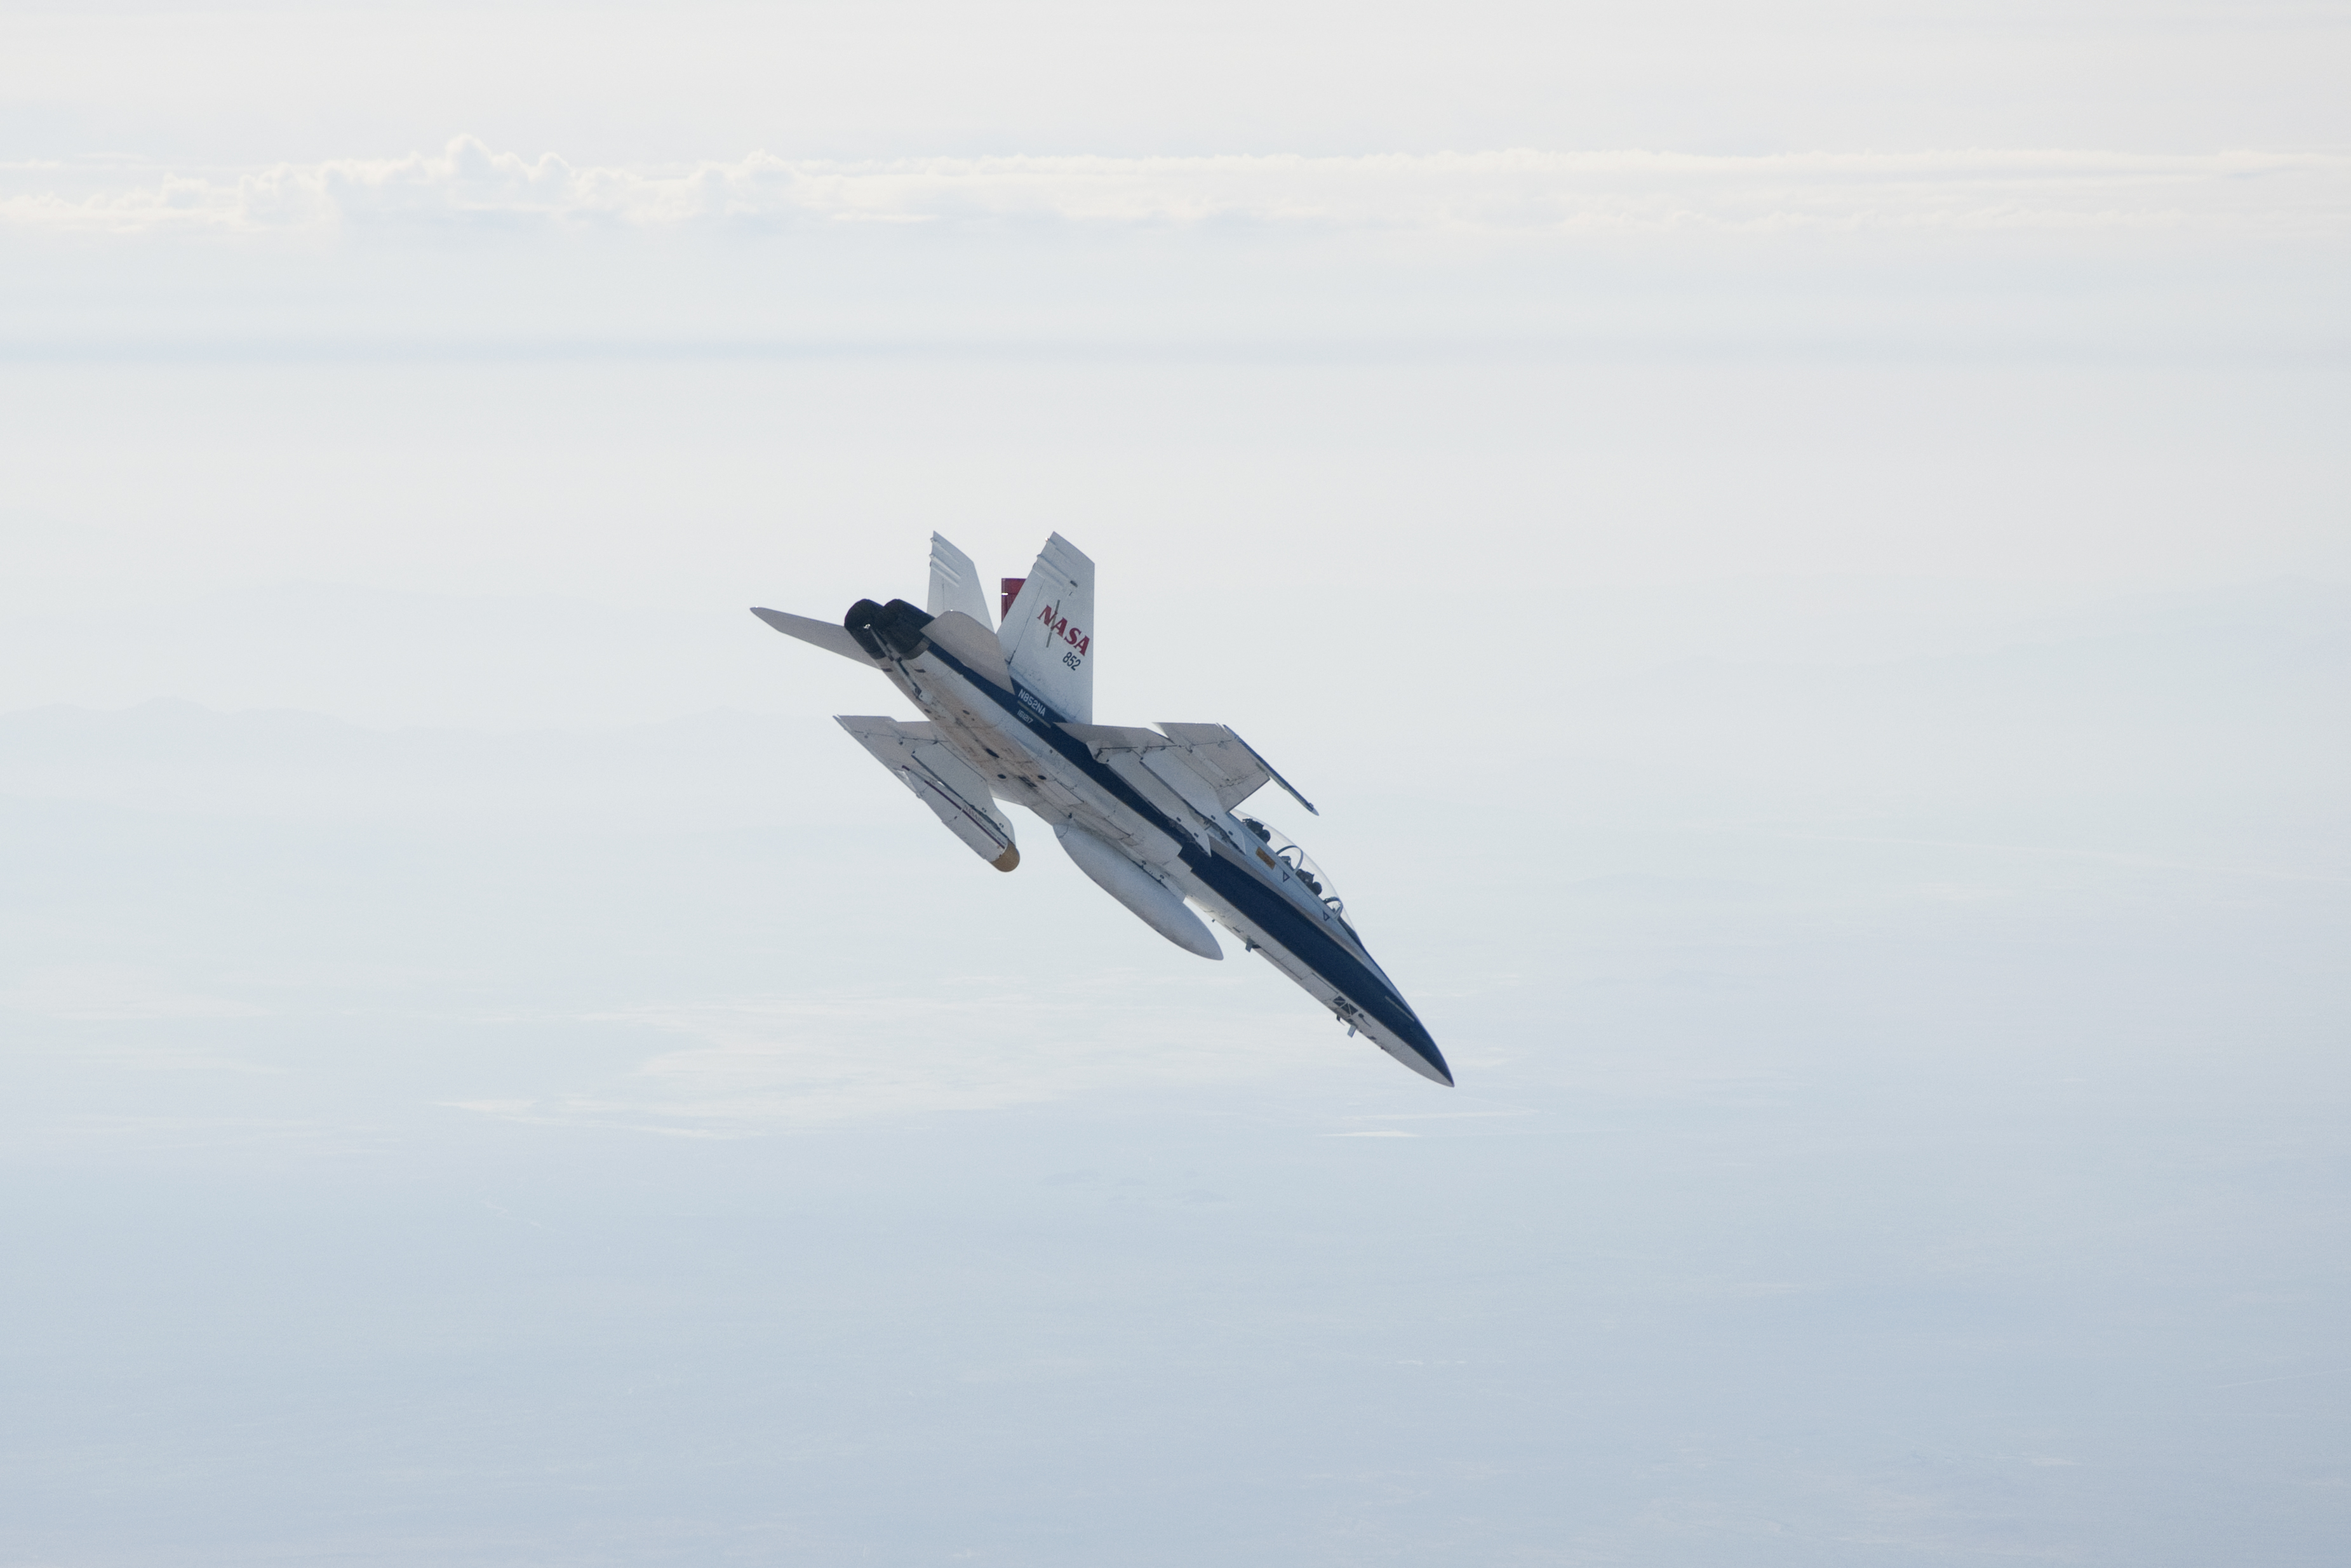

Airborne Testing for Mars Landing Radar by Dryden F/A-18

A NASA Dryden Flight Research Center F/A-18 852 aircraft makes a 40-degree dive toward Rogers Dry Lake at Edwards Air Force Base, Calif., during June 2011 flight tests of a Mars landing radar. A test model of the landing radar for NASA’s Mars Science Laboratory mission is inside a pod under the aircraft’s left wing.

A series of test flights on the F/A-18 simulated what the radar on the Mars Science Laboratory descent stage will see while the spacecraft is on a parachute descending through the Martian atmosphere. Earlier tests, with a helicopter carrying the test radar, simulated the lower-altitude portion of the spacecraft’s descent to the surface of Mars.

NASA’s Jet Propulsion Laboratory, a division of the California Institute of Technology in Pasadena, manages the Mars Science Laboratory mission for the NASA Science Mission Directorate, Washington. This mission will land Curiosity on Mars in August 2012. Researchers will use the tools on the rover to study whether the landing region has had environmental conditions favorable for supporting microbial life and favorable for preserving clues about whether life existed.

Credit: NASA/JPL-Caltech